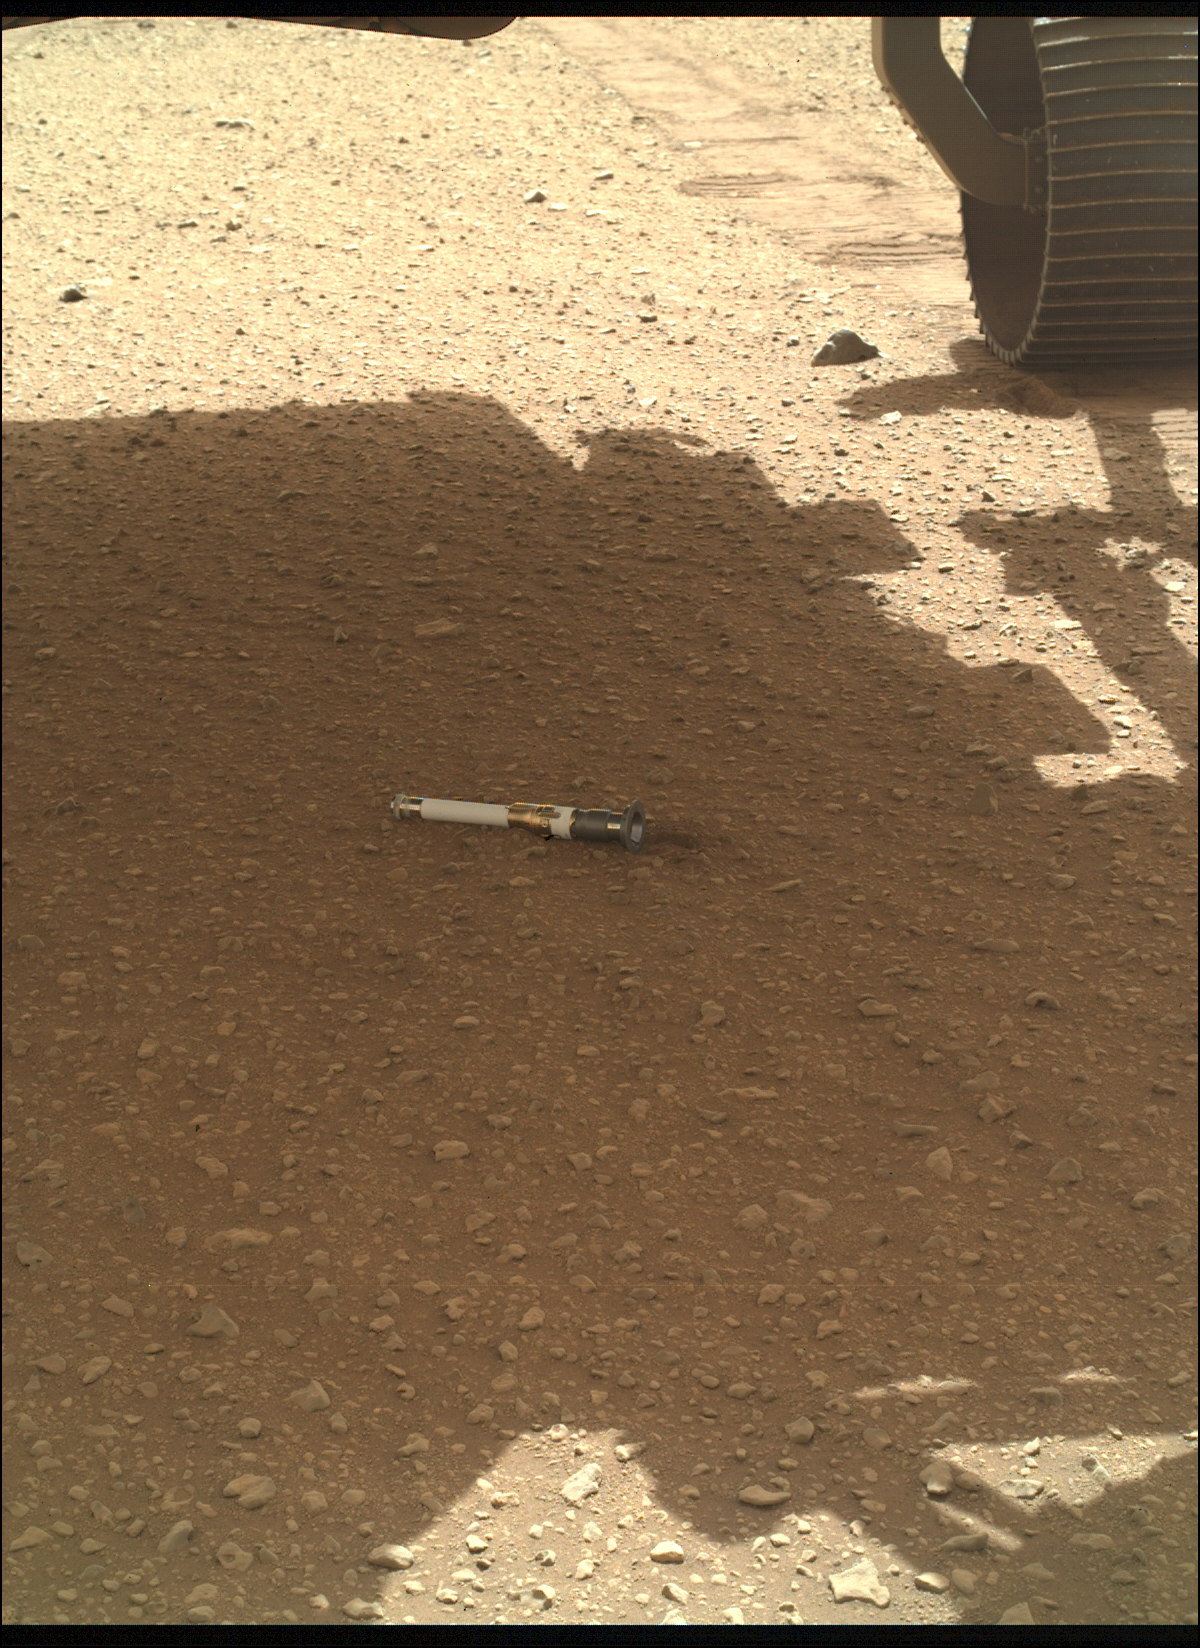

Perseverance Deposits Its First Sample on the Martian Surface

NASA’s Perseverance rover deposited the first of several samples onto the Martian surface on Dec. 21, 2022, the 653rd Martian day, or sol, of the mission.

Figure A is a close-up of the sample tube on the ground.

Perseverance has been taking duplicate samples from each rock target the mission selects. The rover currently has 17 samples in its belly, including one atmospheric sample. Based on the architecture of the Mars Sample Return campaign, the rover would deliver samples to a robotic lander carrying a small rocket that would blast them off to space.

The depot will serve as a backup if Perseverance can’t deliver its samples. In that case, a pair of Sample Recovery Helicopters would be called upon to pick up the sample tubes and deliver them to the lander.

A key objective for Perseverance’s mission on Mars is astrobiology, including the search for signs of ancient microbial life. The rover will characterize the planet’s geology and past climate, pave the way for human exploration of the Red Planet, and be the first mission to collect and cache Martian rock and regolith (broken rock and dust).

Subsequent NASA missions, in cooperation with ESA (European Space Agency), would send spacecraft to Mars to collect these sealed samples from the surface and return them to Earth for in-depth analysis.

The Mars 2020 Perseverance mission is part of NASA’s Moon to Mars exploration approach, which includes Artemis missions to the Moon that will help prepare for human exploration of the Red Planet.

NASA’s Jet Propulsion Laboratory, which is managed for the agency’s by Caltech in Pasadena, California, built and manages operations of the Perseverance rover.

Credit: NASA/JPL-Caltech